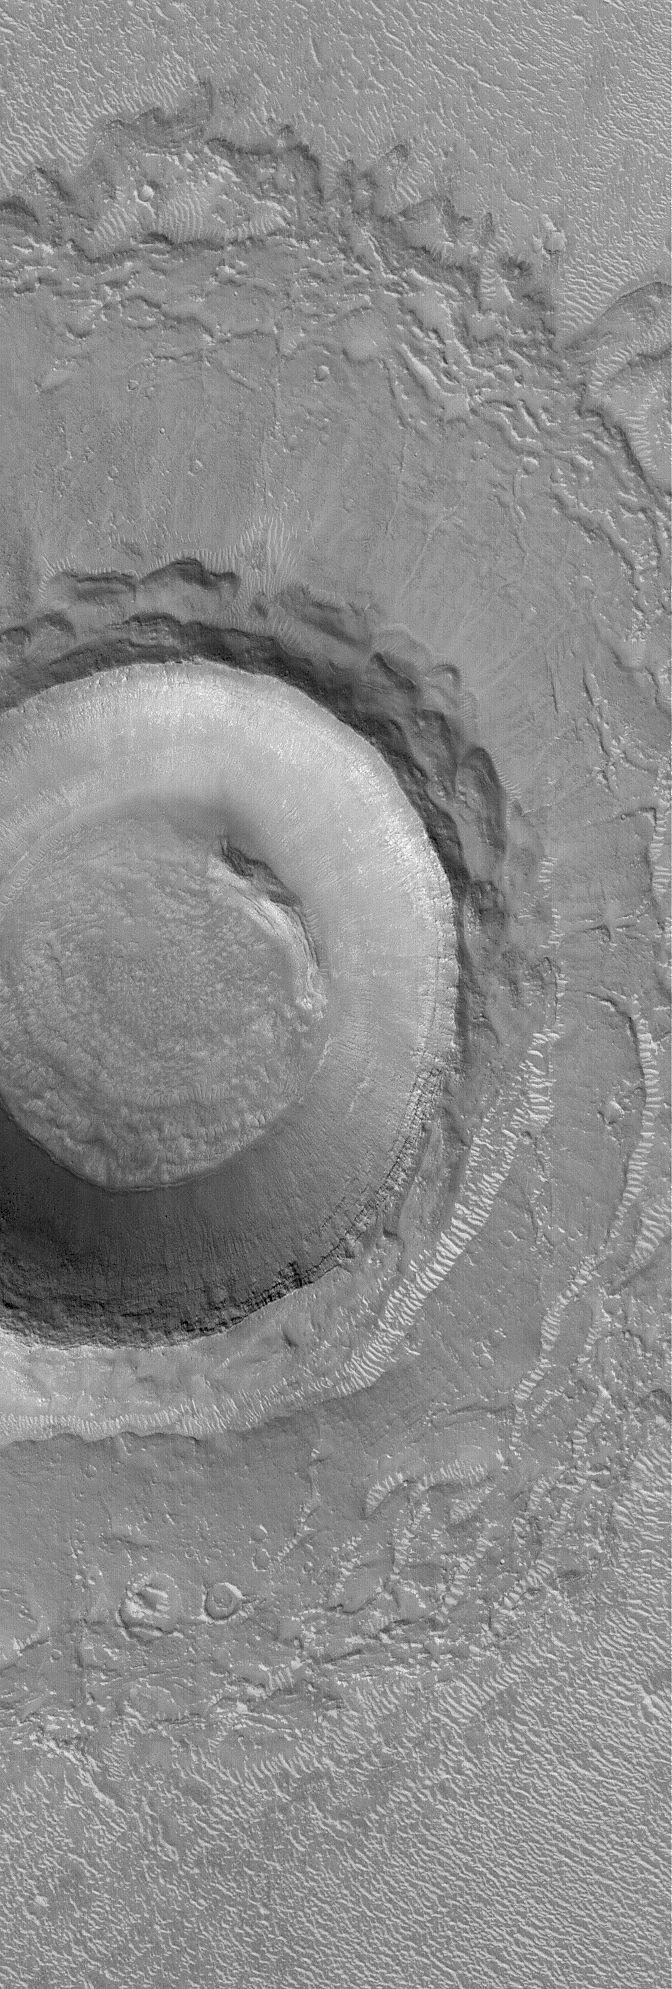

Crater in Elysium Planitia

15 March 2004
This Mars Global Surveyor (MGS) Mars Orbiter Camera (MOC) image shows an impact crater in northern Elysium Planitia near 31.3°N, 236.8°W. Layered rock is exposed in the upper crater walls. Light-toned ripples or small dunes can be seen in the crater, on its ejecta blanket, and on the surrounding plains. This February 2004 picture covers an area about 3 km (1.9 mi) across. Sunlight illuminates the scene from the lower left.

Credit: NASA/JPL/Malin Space Science Systems